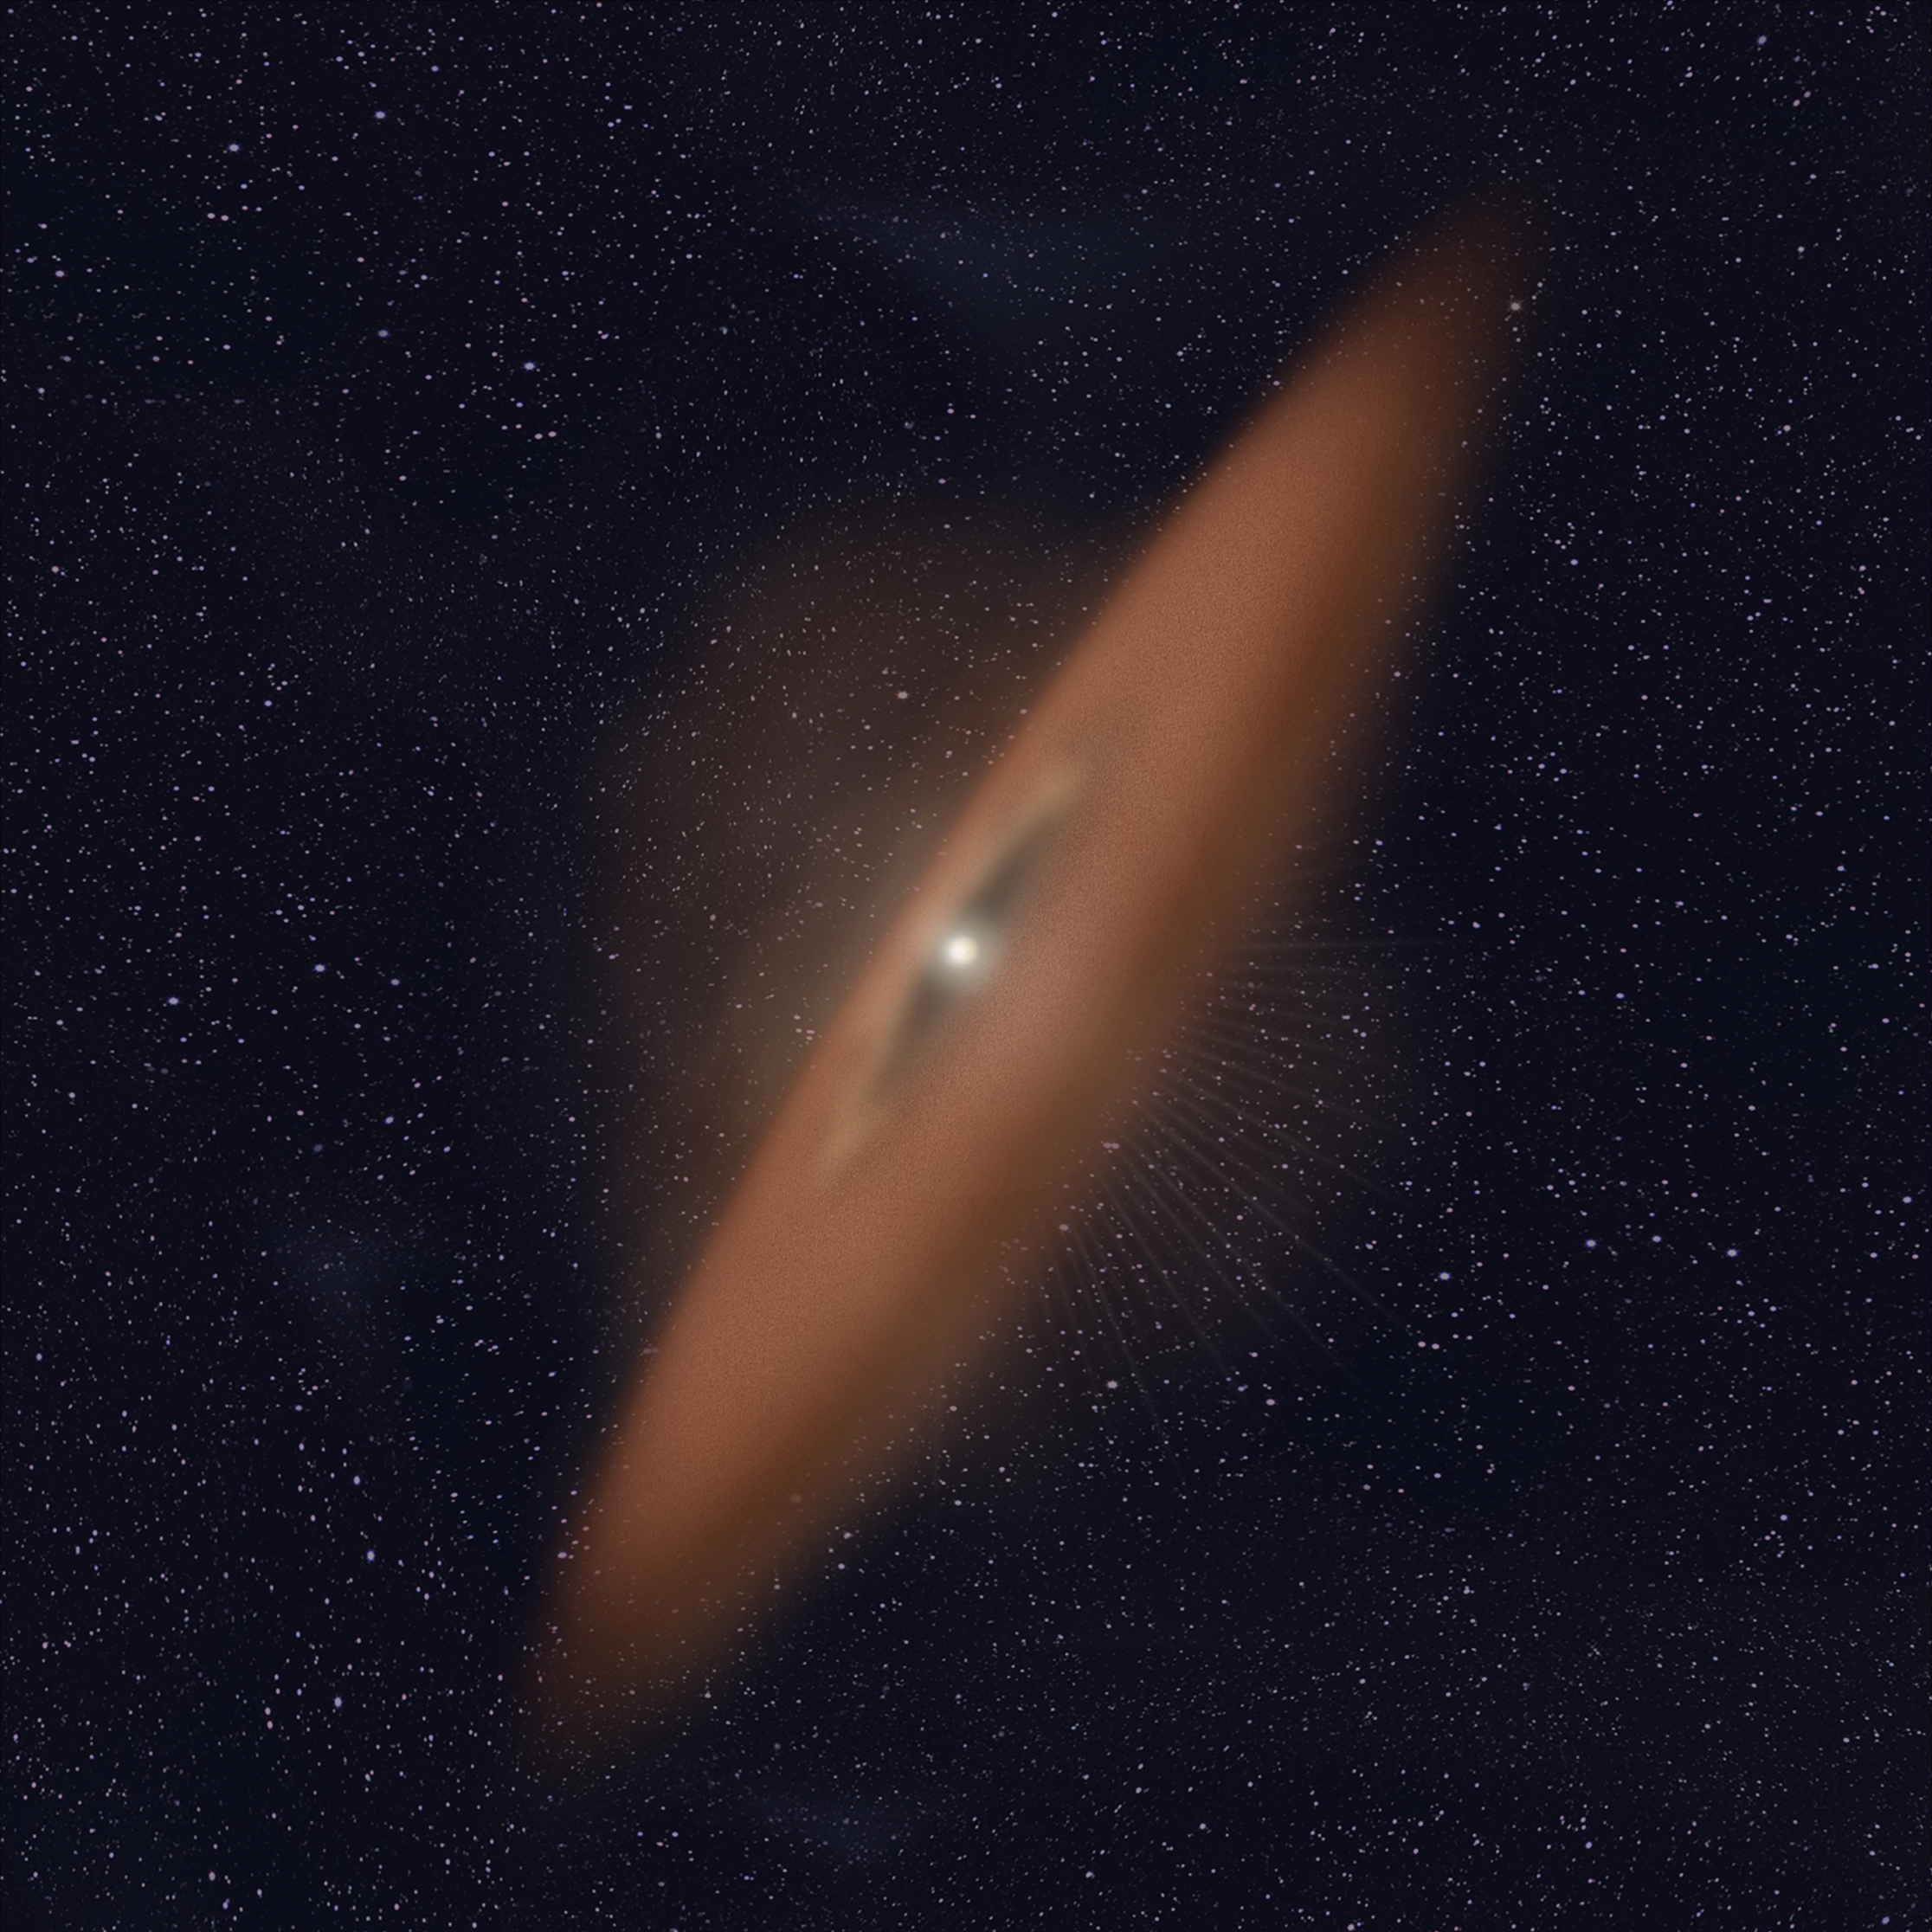

HD 141943 (Artist’s Illustration)

Credit: NASA, ESA, and R. Soummer and A. Feild (STScI)